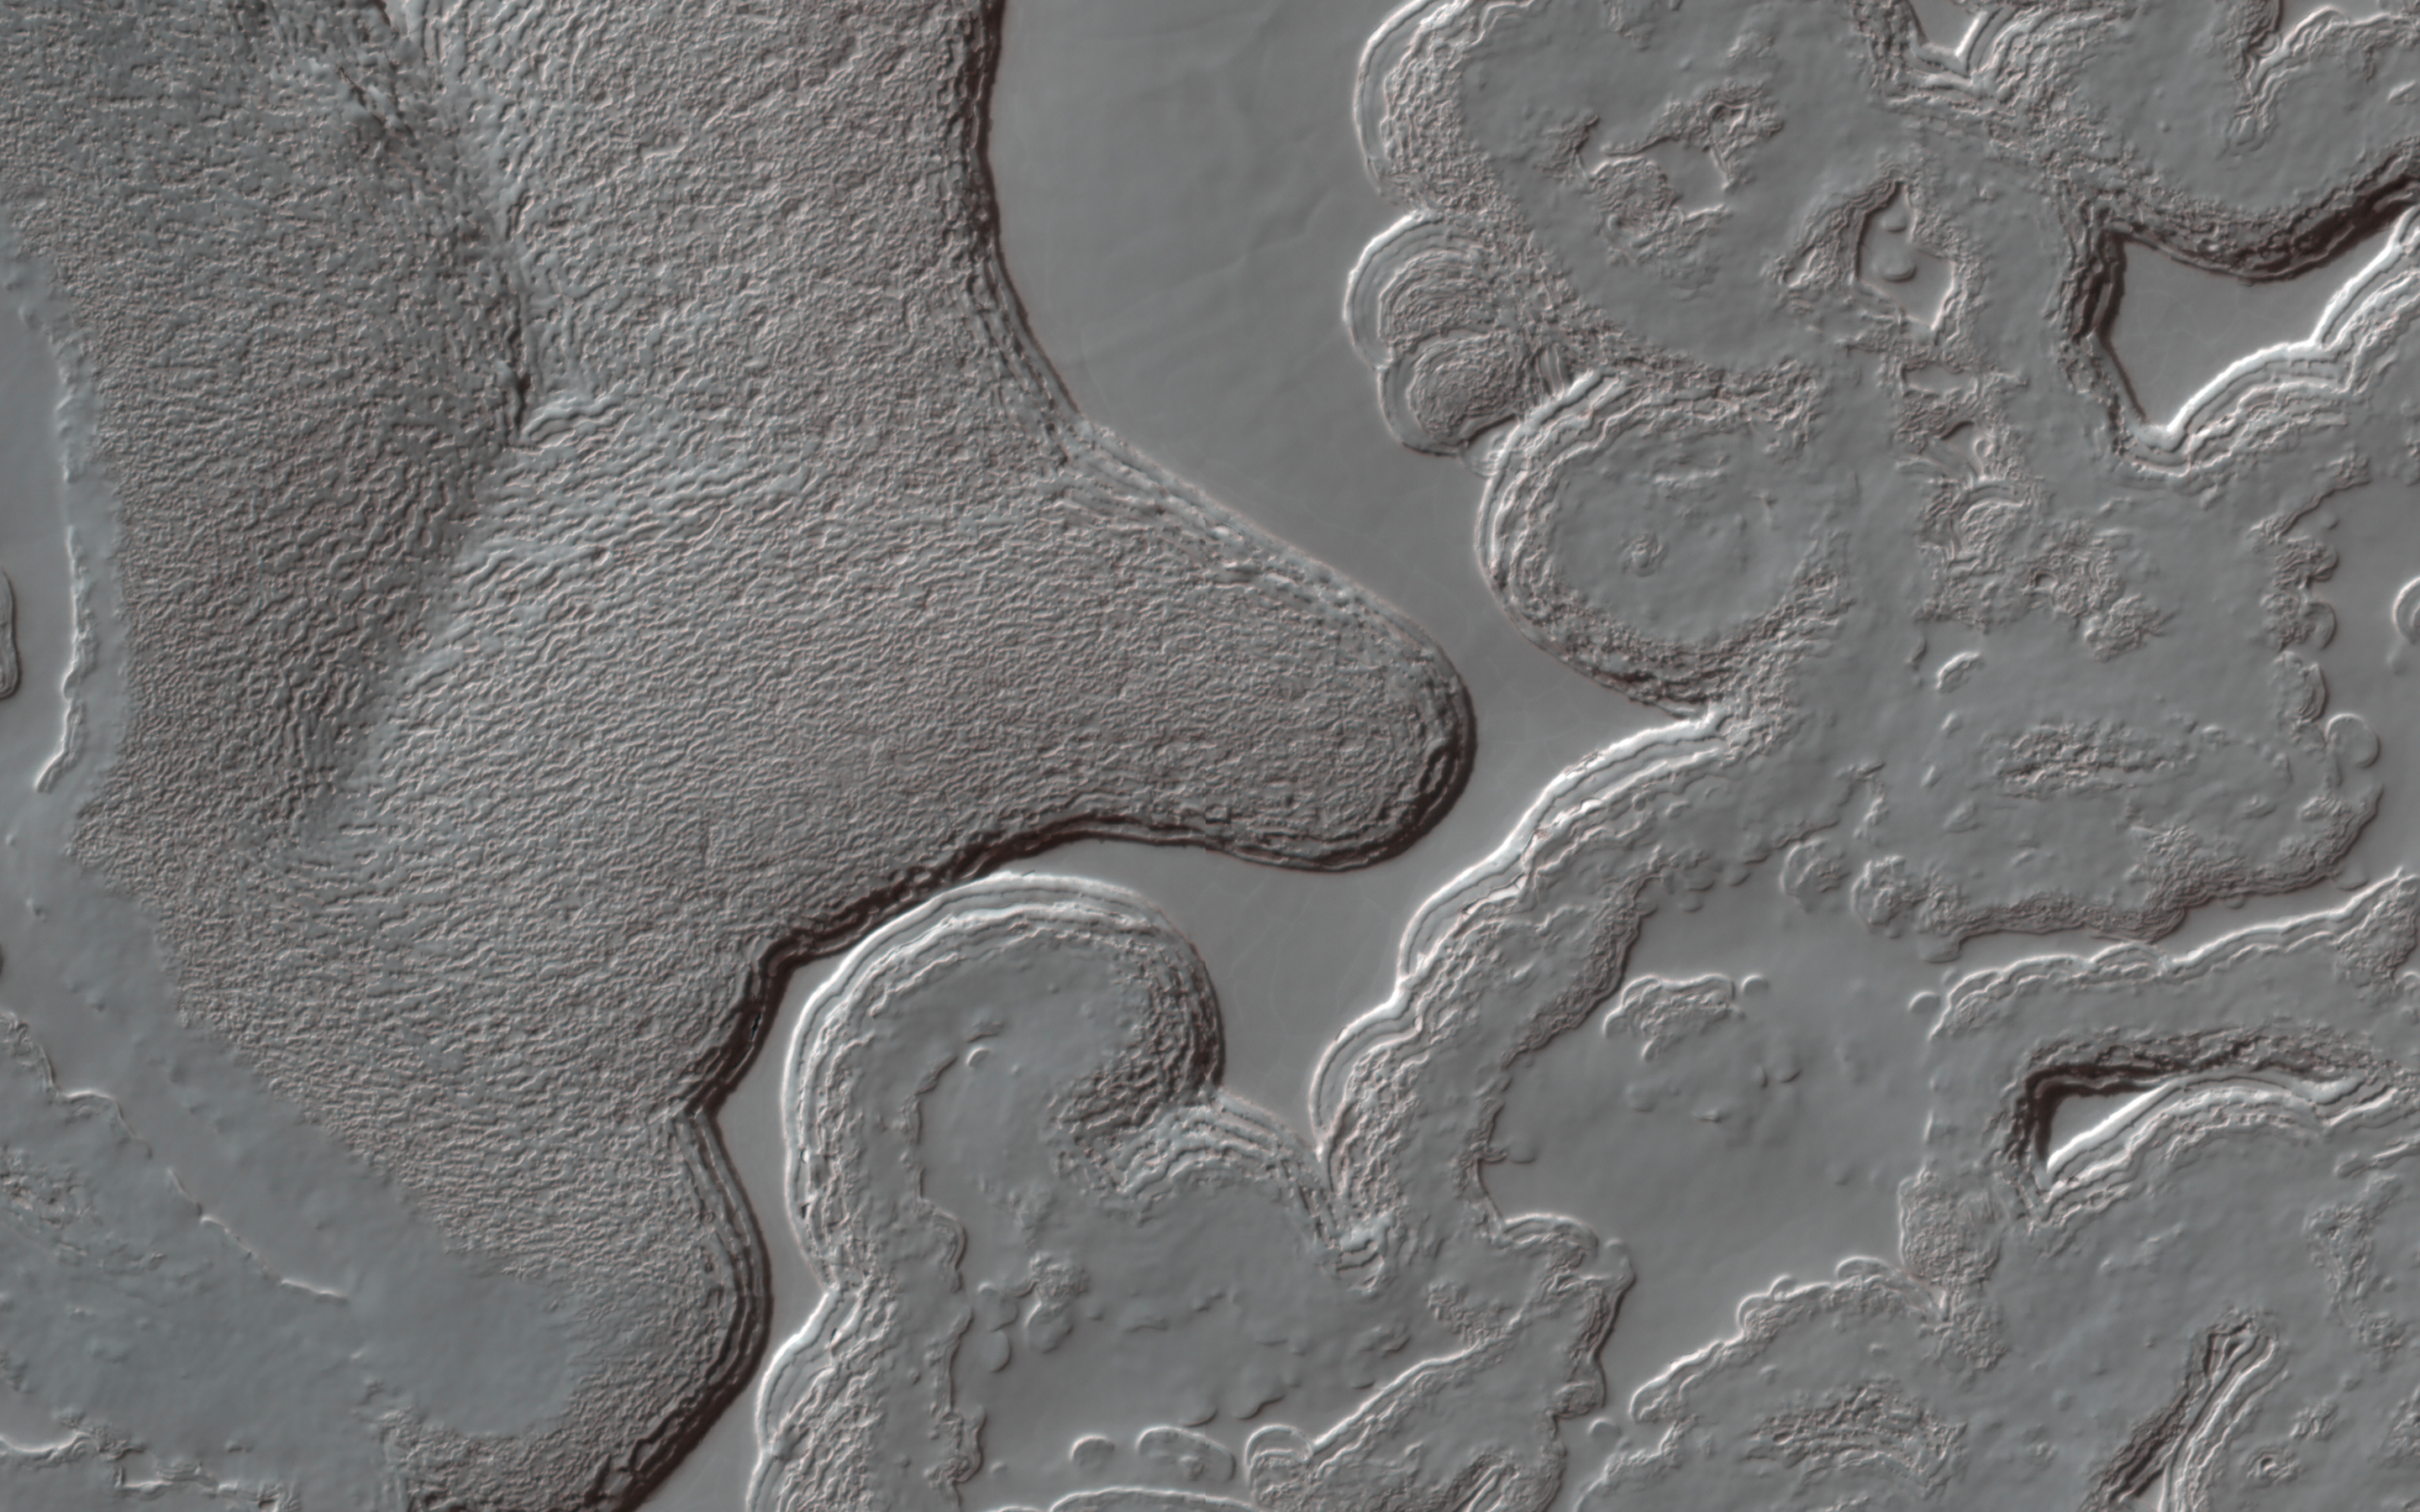

The Ever-Changing Swiss Cheese of Mars

Mars has a small South Polar cap of carbon dioxide ice. Although this cap persists year round, it is always changing: it has pits and mesas that in some places resemble a slice of Swiss cheese. The pits are expanding because the carbon dioxide is sublimating, but in other places new carbon dioxide deposits are building up on flat ground.

HiRISE monitors many areas of the cap to study these changes. Usually when we study changes, we can align the images with features that havenâ€™t changed, but here that is difficult: nearly everything is different! By lining up the pattern of shallow pits on top of a mesa, which are not changing much, we can see the variations in the eight Mars years between observations (PSP_004992_0945 and this one). Some of the walls have retreated by more than 15 meters (about 50 feet).

The map is projected here at a scale of 25 centimeters (9.8 inches) per pixel. (The original image scale is 24.7 centimeters [9.7 inches] per pixel [with 1 x 1 binning]; objects on the order of 74 centimeters [29.1 inches] across are resolved.) North is up.

The University of Arizona, in Tucson, operates HiRISE, which was built by Ball Aerospace & Technologies Corp., in Boulder, Colorado. NASA’s Jet Propulsion Laboratory, a division of Caltech in Pasadena, California, manages the Mars Reconnaissance Orbiter Project for NASA’s Science Mission Directorate, Washington.

Credit: NASA/JPL-Caltech/University of Arizona